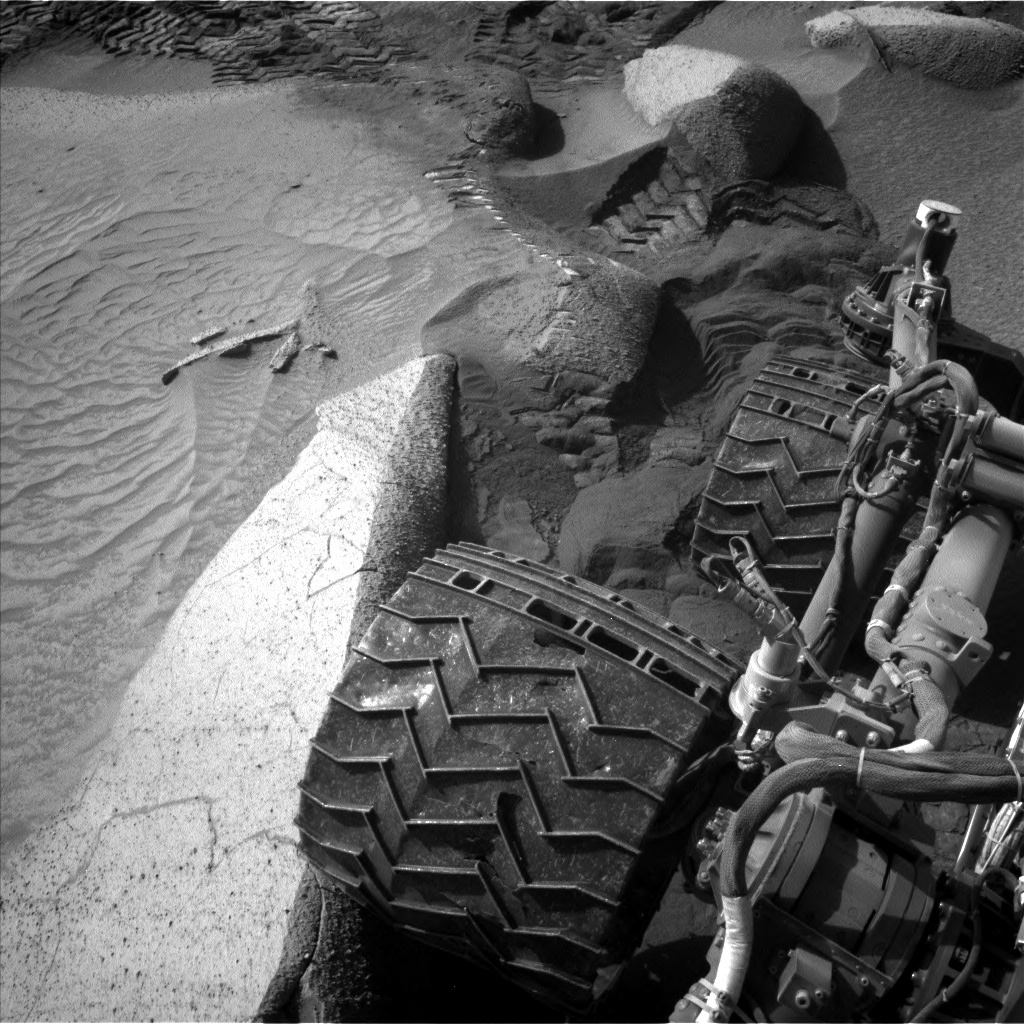

Curiosity’s Navcams View Its Wheels

NASA’s Curiosity Mars rover captured this image of its right rear wheels using its navigation cameras on June 1, the 3,846th Martian day, or sol, of the mission. The image was taken while the rover was attempting to climb a 23-degree slope covered with slippery sand and wheel-size boulders.

Rover tracks from the approach to this location can be seen in the sand at the top of the image. The rover slipped in the sand, causing it to veer off its intended route and prompting its right middle wheel to drive up on to the bright, long rock seen at the left of the image.

Driving over this rock was not intended, and the large movement of the suspension triggered a safety fault, stopping the drive. In response, rover planners chose to back away from this spot and try climbing the slope a few feet from here. Curiosity experienced several more faulted drives before a decision was made to pursue a detour on less difficult terrain about 492 feet (150 meters) away.

Curiosity was built by NASA’s Jet Propulsion Laboratory, which is managed by Caltech in Pasadena, California. JPL leads the mission on behalf of NASA’s Science Mission Directorate in Washington.

Credit: NASA/JPL-Caltech